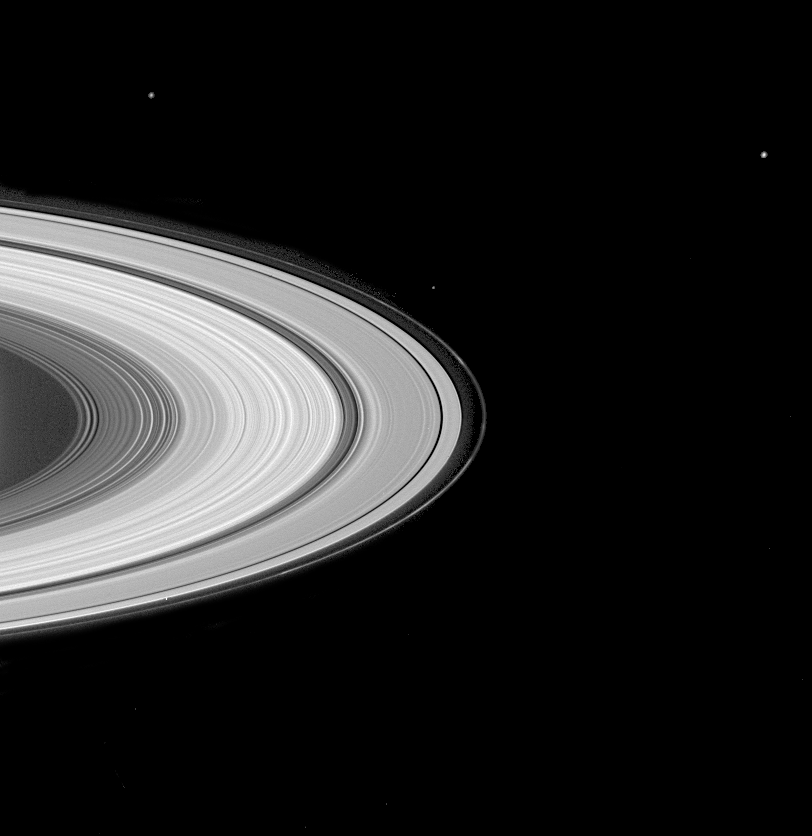

Groovy Rings and Moons

The multitude of grooves for which Saturn’s rings are famed, clumps in the F ring, and three Saturnian moons are visible in this image. Moons visible in the image are: Mimas (398 kilometers or 247 miles across) above the rings at left; Epimetheus (116 kilometers or 72 miles across) just above the A ring; Enceladus (499 kilometers or 310 miles across) near upper right. The image was taken with the Cassini narrow angle camera on May 10, 2004, at a distance of 27.1 million kilometers (16.8 million miles) from Saturn. Image scale is 162 kilometers (101 miles) per pixel. Contrast in the image was enhanced to aid visibility.

The Cassini-Huygens mission is a cooperative project of NASA, the European Space Agency and the Italian Space Agency. The Jet Propulsion Laboratory, a division of the California Institute of Technology in Pasadena, manages the Cassini-Huygens mission for NASA’s Office of Space Science, Washington, D.C. The Cassini orbiter and its two onboard cameras, were designed, developed and assembled at JPL. The imaging team is based at the Space Science Institute, Boulder, Colo.

Credit: NASA/JPL/Space Science Institute